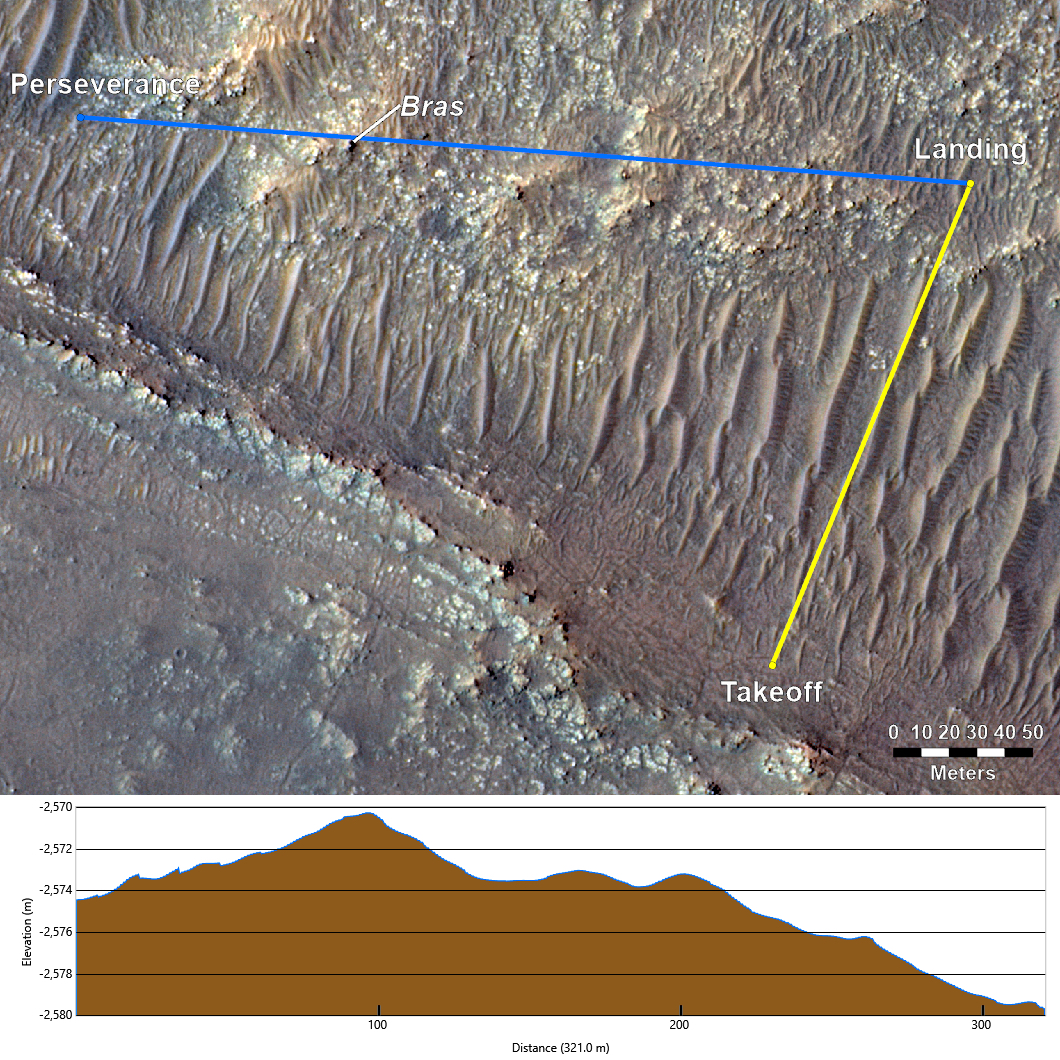

Topography Between Mars Helicopter and Rover for Flight 17

This annotated image from NASA’s Mars Reconnaissance Orbiter (MRO), and the topographic map below it, provide a look at the altitude of surface features standing between the agency’s Perseverance Mars rover and Ingenuity helicopter at the conclusion of the rotorcraft’s 17th flight at Mars on Dec. 5, 2021.

In the image of the surface – taken by MRO’s High Resolution Science Experiment (HiRISE) camera – Ingenuity’s flight path is depicted in yellow. Perseverance’s location is indicated in the upper left, with the blue line delineating its line of sight to the helicopter’s landing spot. The location of the tallest point on Mars’ surface between rover and helicopter during its final descent is the hill near the center of image that the Perseverance science team has nicknamed “Bras,” after a city in France.

The topographic map below the orbital image provides the elevation of surface features along the blue line, or Perseverance’s line of sight to helicopter. The height measurements to the left of the map are derived by comparing local elevations to the areoid (a model for an equipotential surface of Mars, analogous to “sea level” on Earth). The Ingenuity team believes the 13-foot (4-meter) height difference between the Perseverance rover and the top of Bras contributed to the loss of communications when the helicopter descended toward the surface at the end of its flight.

The image’s background terrain was generated using data collected by the HiRISE camera aboard NASA’s Mars Reconnaissance Orbiter.

The University of Arizona, in Tucson, operates HiRISE, which was built by Ball Aerospace & Technologies Corporation, in Boulder, Colorado. NASA’s Jet Propulsion Laboratory, a division of Caltech in Pasadena, California, manages the Mars Reconnaissance Orbiter Project for NASA’s Science Mission Directorate in Washington.

The Ingenuity Mars Helicopter was built by JPL, which also manages the technology demonstration project for NASA Headquarters. It is supported by NASA’s Science, Aeronautics Research, and Space Technology mission directorates. NASA’s Ames Research Center in California’s Silicon Valley, and NASA’s Langley Research Center in Hampton, Virginia, provided significant flight performance analysis and technical assistance during Ingenuity’s development. AeroVironment Inc., Qualcomm, and SolAero also provided design assistance and major vehicle components. Lockheed Martin Space designed and manufactured the Mars Helicopter Delivery System.

Credit: NASA/JPL-Caltech